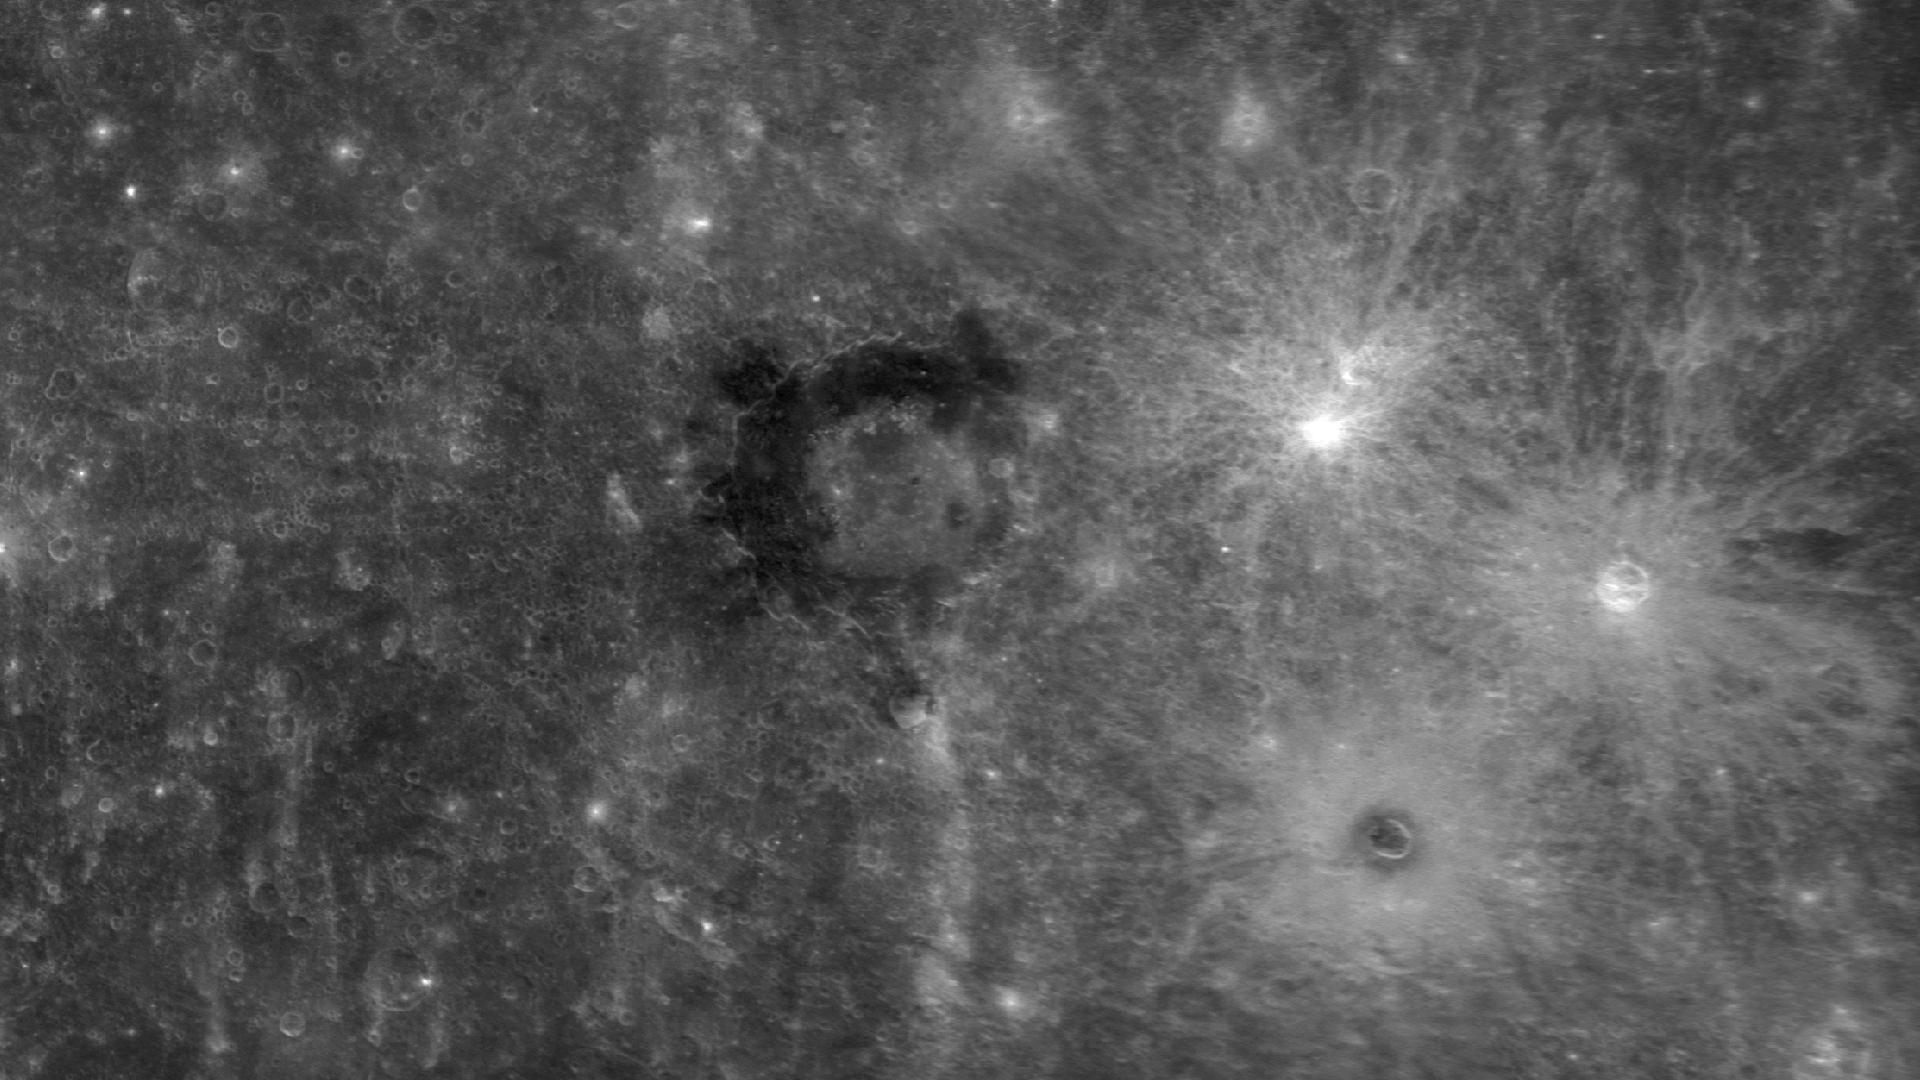

Dark Doings at Derain

In the center of this image is Derain, an impact crater first viewed during MESSENGER’s second Mercury flyby and named in 2009. Derain has material within and surrounding the crater that is much darker than the neighboring terrain. In fact, the material associated with Derain appears to have the lowest reflectance yet identified on Mercury’s surface. The dark deposits may be material with a mineralogical composition different from the majority of Mercury’s visible surface, but more data are needed before any further insight into the composition can be gained. Observations to be acquired during MESSENGER’s orbital mission phase will help to identify the uncommonly dark material at Derain and similar occurrences elsewhere on the planet.

Also visible in this image, to the southeast of Derain, is the rayed crater Berkel, which has dark material in its center and in a ring immediately surrounding it. In contrast, two neighboring craters to the north of Berkel have bright rays but lack dark halos. Why do some craters contain dark materials while others do not? MESSENGER’s orbital data will be used to investigate that question and to improve our understanding of the nature and structure of Mercury’s crust.

Date Acquired: October 6, 2008
Instrument: Narrow Angle Camera (NAC) of the Mercury Dual Imaging System (MDIS)
Scale: Derain is 190 km in diameter (118 miles)

These images are from MESSENGER, a NASA Discovery mission to conduct the first orbital study of the innermost planet, Mercury. For information regarding the use of images, see the MESSENGER image use policy.

Credit: NASA/Johns Hopkins University Applied Physics Laboratory/Carnegie Institution of Washington